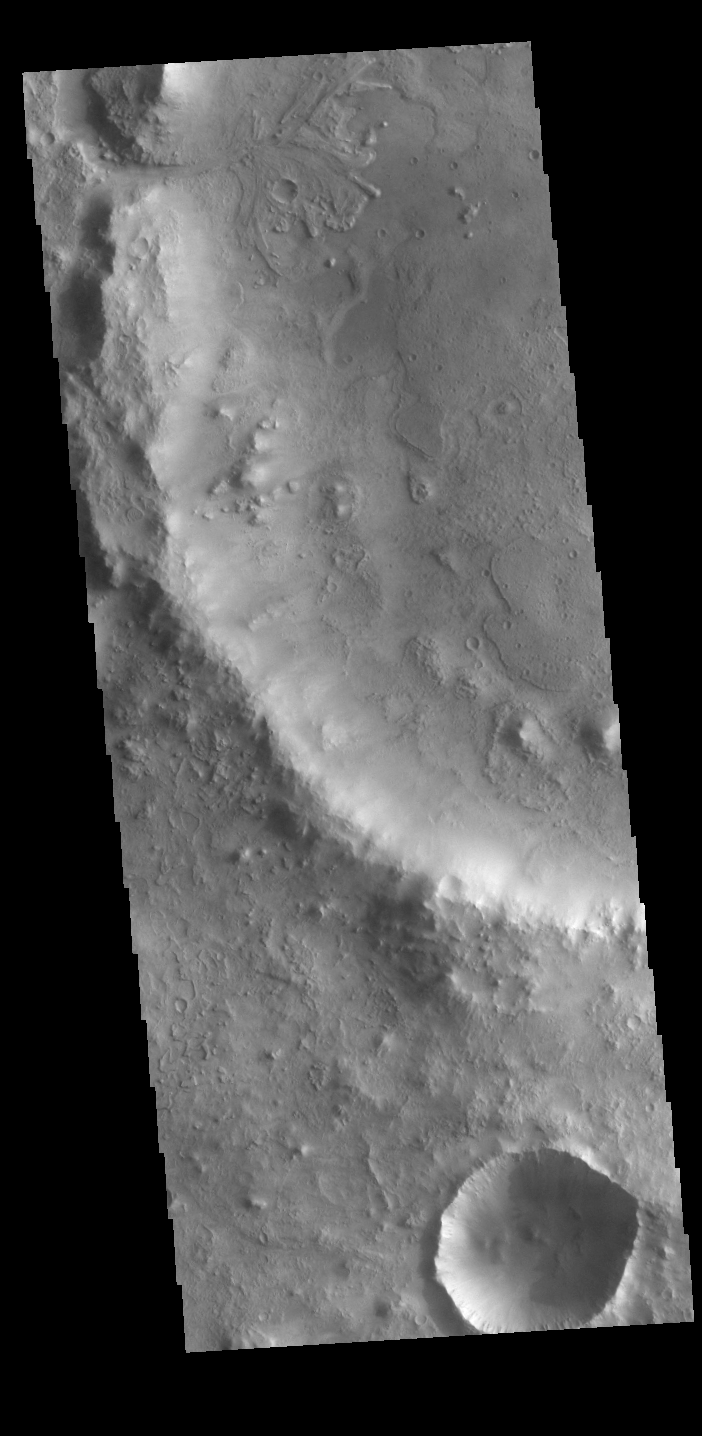

Jezero Crater Delta

At the top of today’s VIS image is a delta deposit that was created by the flow from the rim channel into the crater. Deltas form when sediments settle out due to a decrease in speed of a river system. Deltas often form where large rivers flow into the ocean, like the Mississippi and Nile deltas. This can also occur where rivers flow into large lakes, such as the Great Salt Lake and Lake St. Clair river deltas. It is believed that the Jezero Crater delta formed this way. The delta in Jezero Crater has been chosen as the location for the Mars 2020 mission.

Credit: NASA/JPL-Caltech/ASU